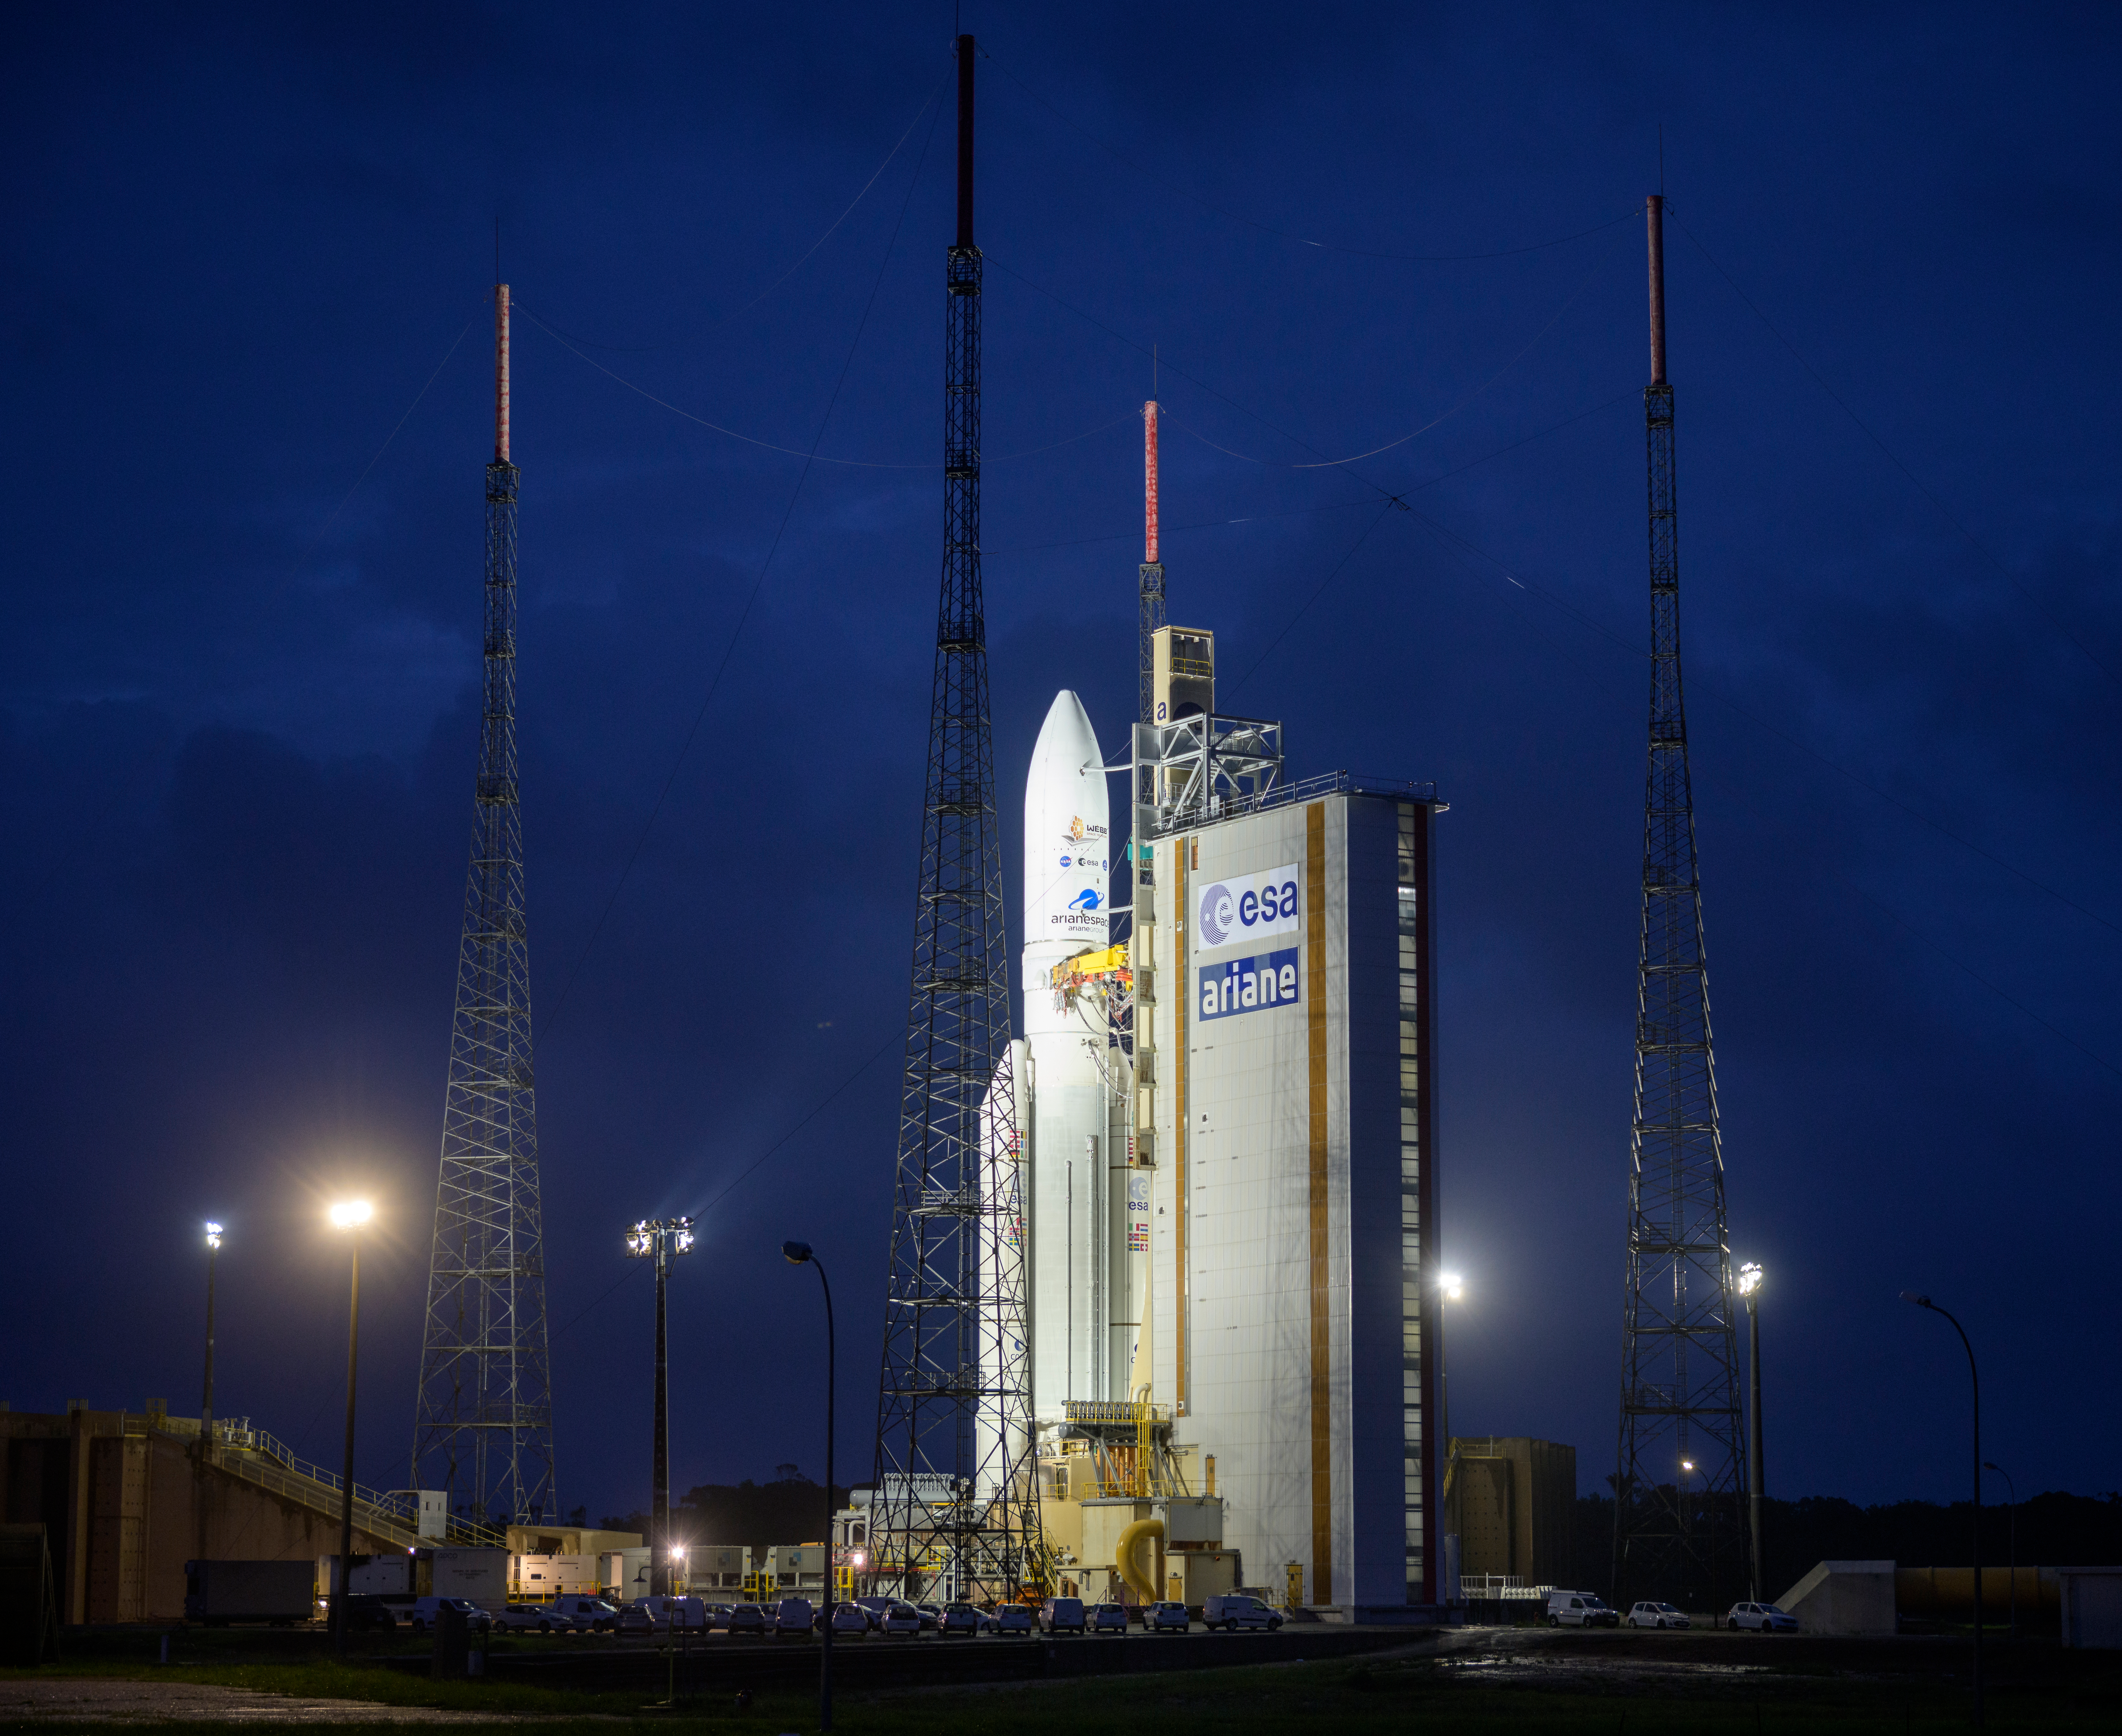

Ariane 5 with James Webb Space Telescope Prelaunch

Arianespace's Ariane 5 rocket with NASA’s James Webb Space Telescope onboard, is seen at the launch pad, Thursday, Dec. 23, 2021, at Europe’s Spaceport, the Guiana Space Center in Kourou, French Guiana. The James Webb Space Telescope (sometimes called JWST or Webb) is a large infrared telescope with a 21.3 foot (6.5 meter) primary mirror. The observatory will study every phase of cosmic history—from within our solar system to the most distant observable galaxies in the early universe.

Credit: NASA/Bill Ingalls